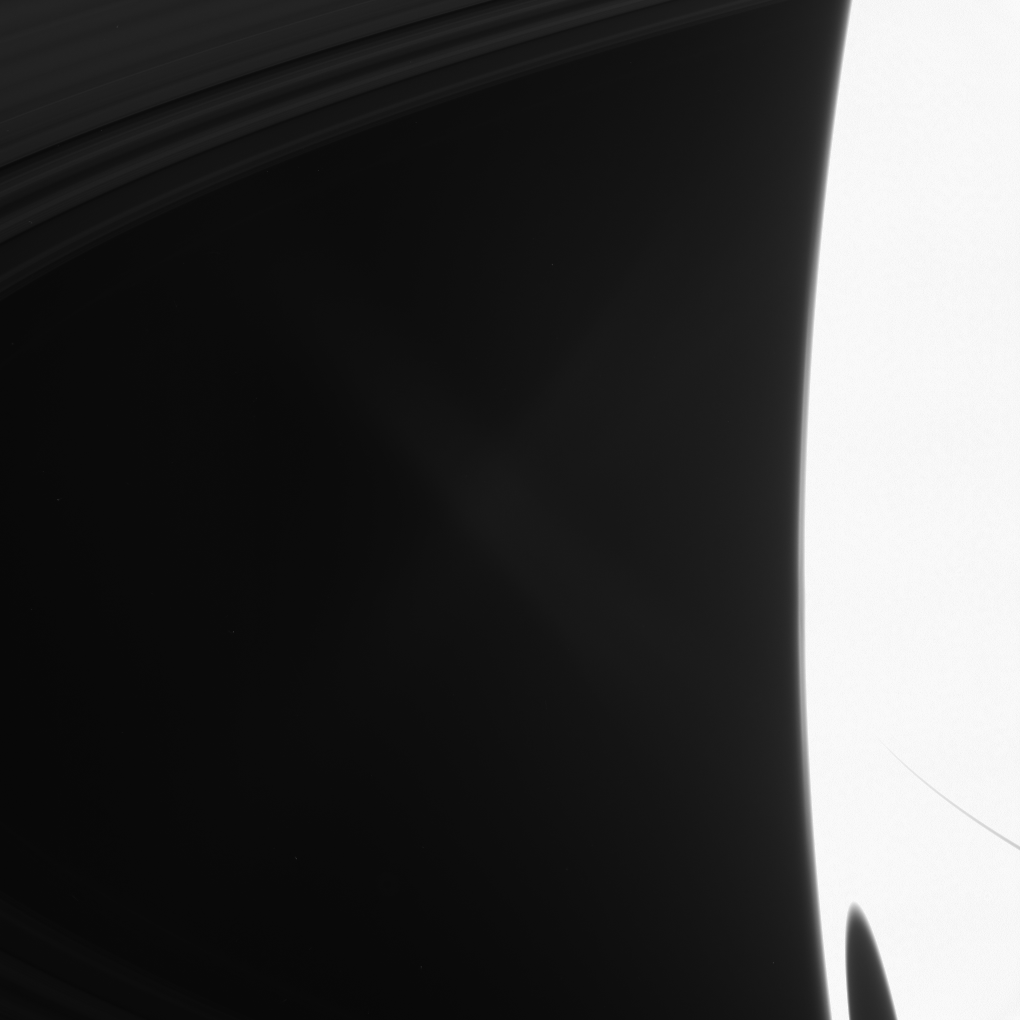

The Black Spot

A big shadow from Saturn’s largest moon darkens the planet in the lower right of this image taken shortly after Saturn’s August 2009 equinox.

Titan, the shadow caster, is not shown. The planet is overexposed in this image because the camera’s long exposure time was set to show the rings which are dimly lit at equinox. The transparent D ring, which stretches from the middle of the image to the left, is not visible, but the C ring can be seen in the upper left of the image. The excess brightness in the middle of the image is lens flare, an artifact resulting from light being scattered within the camera optics.

Saturn’s rings, which are 10 to 100 meters (30 to 300 feet) thick for the most part, cast a narrow shadow onto the planet.

The novel illumination geometry that accompanies equinox lowers the sun’s angle to the ringplane, significantly darkens the rings, and causes out-of-plane structures to look anomalously bright and cast shadows across the rings. These scenes are possible only during the few months before and after Saturn’s equinox, which occurs only once in about 15 Earth years. Before and after equinox, Cassini’s cameras have spotted not only the predictable shadows of some of Saturn’s moons (see PIA11657), but also the shadows of newly revealed vertical structures in the rings themselves (see PIA11665).

This view looks toward the northern, sunlit side of the rings from about 11 degrees above the ringplane.

The image was taken in visible light with the Cassini spacecraft narrow-angle camera on Aug. 19, 2009. The view was obtained at a distance of approximately 2.3 million kilometers (1.4 million miles) from Saturn and at a Sun-Saturn-spacecraft, or phase, angle of 116 degrees. Image scale is 13 kilometers (8 miles) per pixel.

The Cassini-Huygens mission is a cooperative project of NASA, the European Space Agency and the Italian Space Agency. The Jet Propulsion Laboratory, a division of the California Institute of Technology in Pasadena, manages the mission for NASA’s Science Mission Directorate, Washington, D.C. The Cassini orbiter and its two onboard cameras were designed, developed and assembled at JPL. The imaging operations center is based at the Space Science Institute in Boulder, Colo.

Credit: NASA/JPL/Space Science Institute